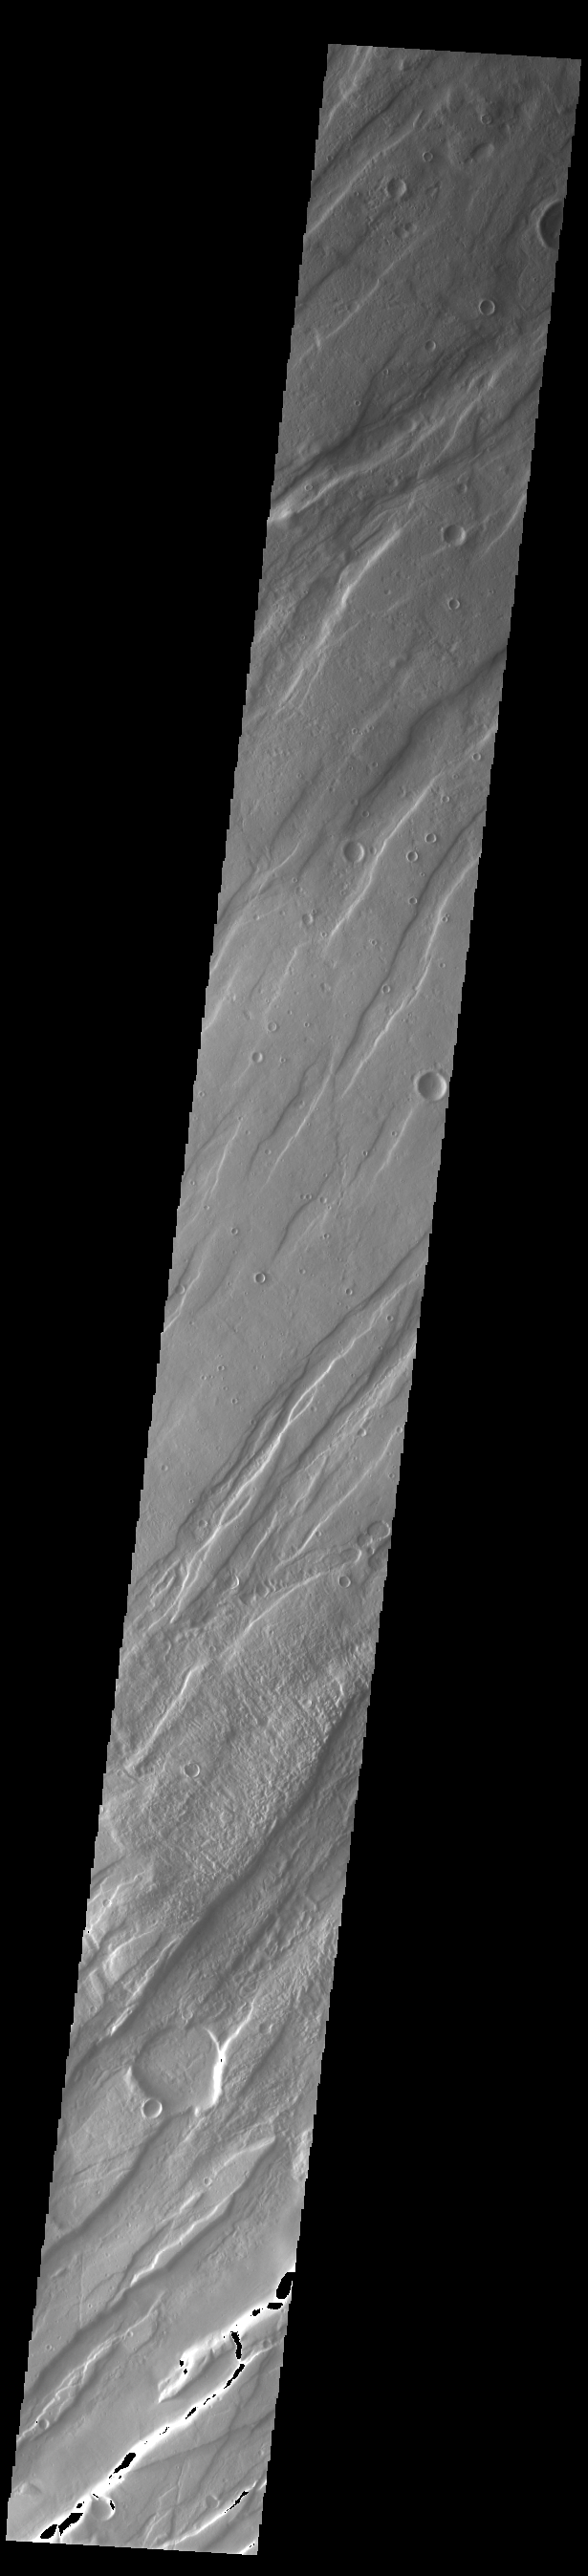

Tempe Fossae

Today’s VIS image is shows a small portion of Tempe Fossae. The linear features are tectonic graben. Graben are formed by extension of the crust and faulting. When large amounts of pressure or tension are applied to rocks on timescales that are fast enough that the rock cannot respond by deforming, the rock breaks along faults. In the case of a graben, two parallel faults are formed by extension of the crust and the rock in between the faults drops downward into the space created by the extension. Numerous sets of graben are visible in this THEMIS image, trending from north-northeast to south-southwest. Because the faults defining the graben are formed perpendicular to the direction of the applied stress, we know that extensional forces were pulling the crust apart in the west-northwest/east-southeast direction.

This image is located in a region of Tempe Terra that is complexly fractured. The complete fossae system in almost 2000 km (1242 miles) long.

Credit: NASA/JPL-Caltech/ASU